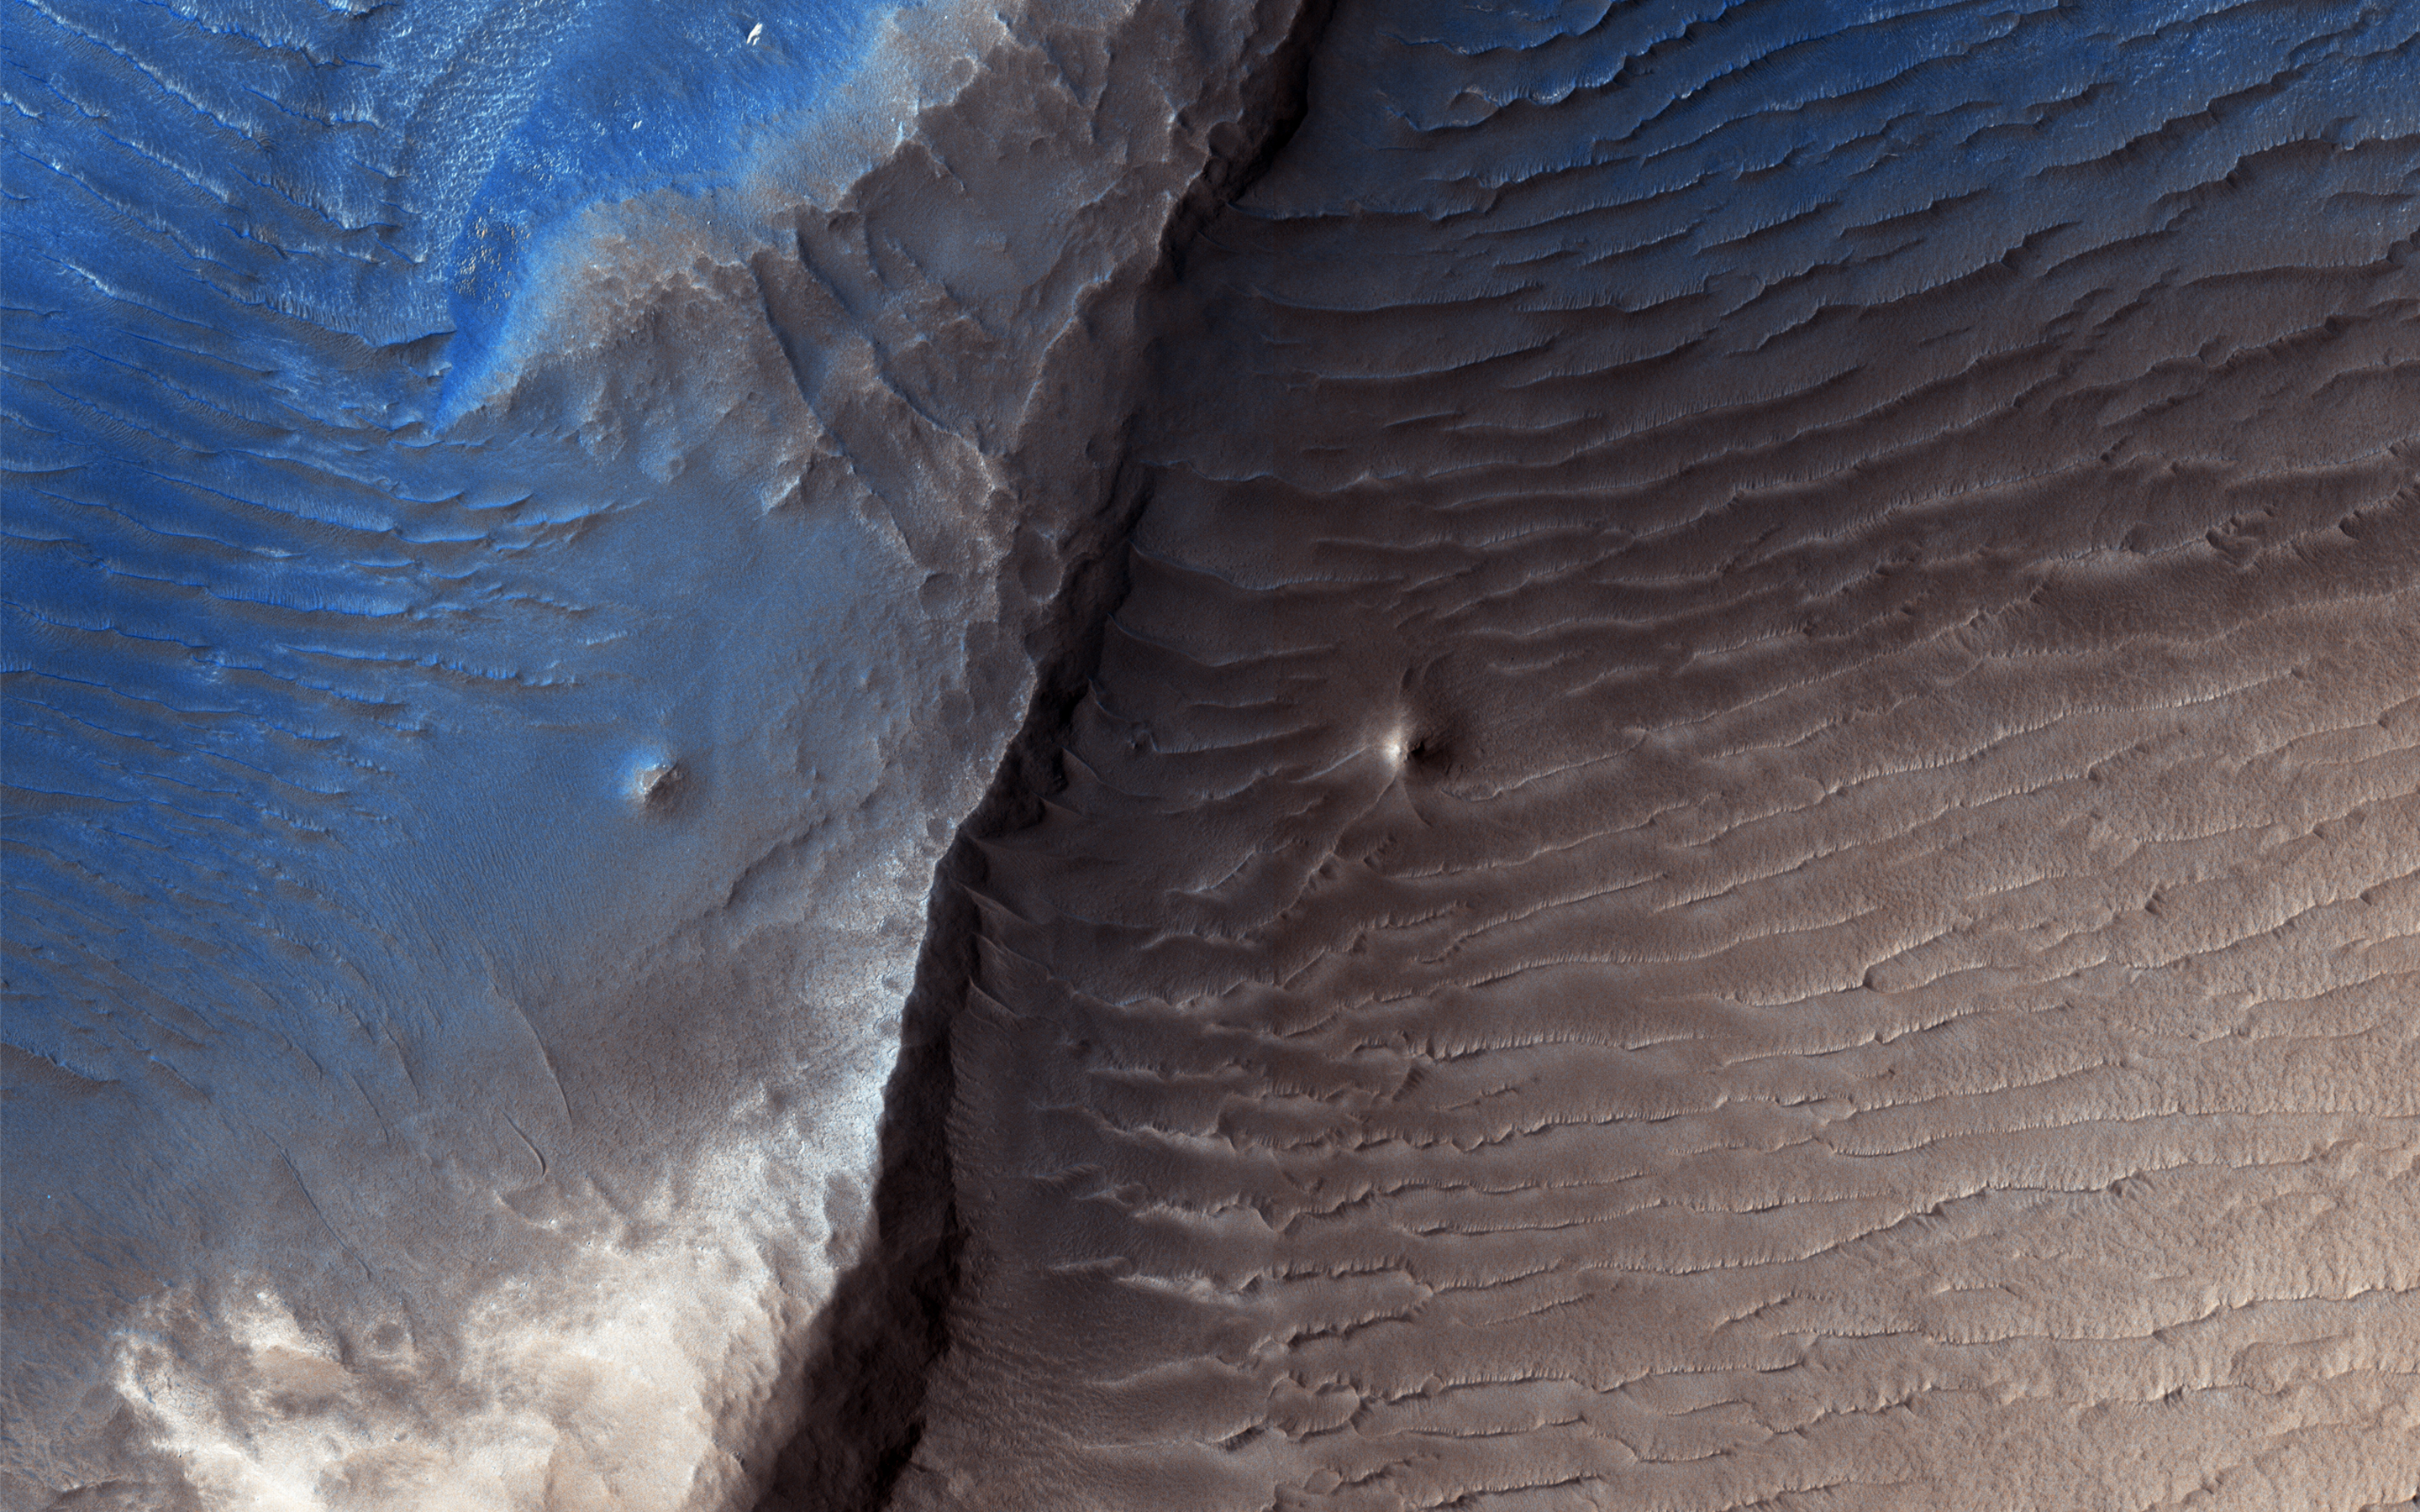

Decoding a Dark Splotch

Geologists aren’t quite sure what to make of the dark splotch in the middle of this image from NASA’s Mars Reconnaisance Orbiter (MRO) — one of several similar dark splotches that extend east and west for over 100 kilometers. From measurements made in infrared, this and other dark splotches have what we call “high thermal inertia,” meaning that it heats up and cools down slowly. Scientists use thermal inertia to assess how rocky, sandy, or dusty a place is. A higher thermal inertia than the surrounding area means it’s less dusty.

Wavy, banded patterns in the dark splotch (possibly due to cross bedding from sand dunes that once occupied the area) were lithified into sandstone, and then eroded away. These clues could help geologists figure out what’s going on there.

This is a stereo pair with PSP_008935_1975.

The map is projected here at a scale of 25 centimeters (9.8 inches) per pixel. [The original image scale is 28.1 centimeters (11 inches) per pixel (with 1 x 1 binning); objects on the order of 56.3 centimeters (22.2 inches) across are resolved.] North is up.

The University of Arizona, Tucson, operates HiRISE, which was built by Ball Aerospace & Technologies Corp., Boulder, Colo. NASA’s Jet Propulsion Laboratory, a division of Caltech in Pasadena, California, manages the Mars Reconnaissance Orbiter Project for NASA’s Science Mission Directorate, Washington.

Credit: NASA/JPL-Caltech/Univ. of Arizona